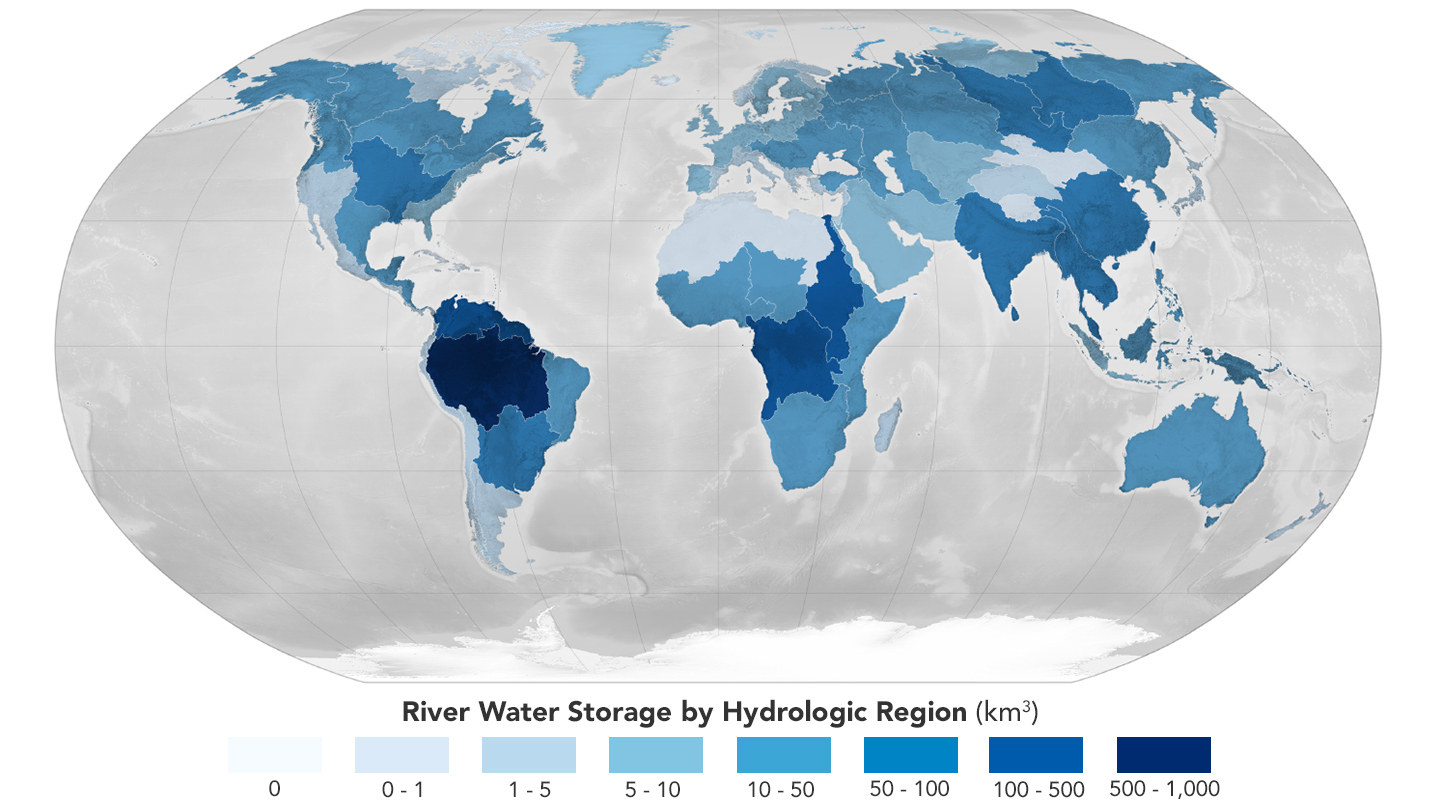

Global Accounting of Earth’s River Storage and Flow

A paper led by researchers at NASA’s Jet Propulsion Laboratory estimates the total volume of water in Earth’s rivers – called river storage – on average between 1980 and 2009, and maps out the results for the planet’s major hydrological regions. This graphic, adapted from data gathered for the paper, indicates the amount of storage by hydrologic regions that contain one or more river basins, with shades of blue deepening as the amount of storage increases.

The paper, published in Nature Geoscience in April 2024, calculated Earth’s river storage at about 539 cubic miles (2,246 cubic kilometers), and found that the Amazon River basin, shown in dark blue in South America, was the region with the most storage, with 204 cubic miles (850 cubic kilometers), or about 38% of the global total.

The study also estimated the flow of water through more than 3 million segments of river around the world and identified several locations marked by intense human water use, including parts of the Colorado River basin in the United States, portions of the Amazon basin in South America, the Orange River basin in southern Africa, and the Murray-Darling basin in southeastern Australia. Figure A, likewise based on data gathered for the study, shows these locations as gray areas.

Credit: NASA